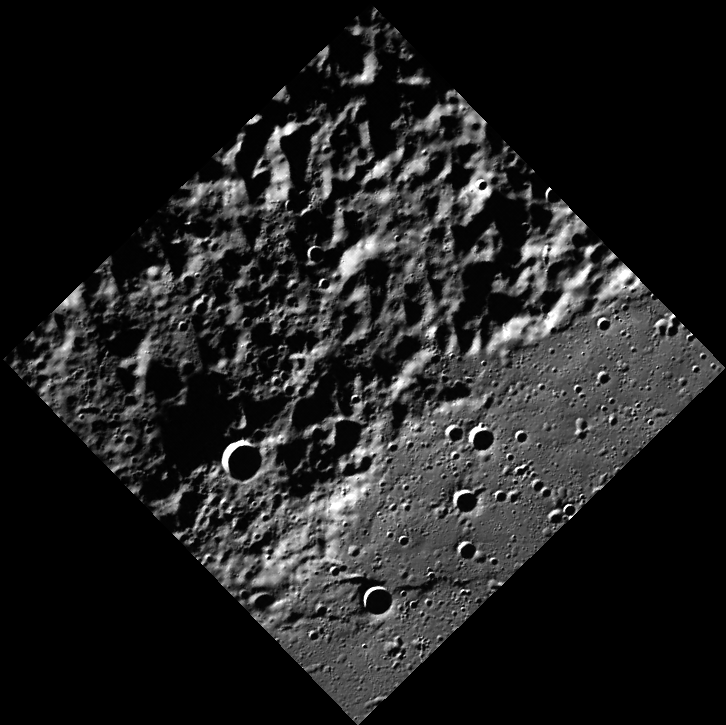

Revealing More Northern Terrain

This image reveals previously unseen terrain near Mercury’s north pole. There is a sharp boundary between smooth and rough terrain, but without seeing the neighboring areas, the boundary is difficult to interpret. Mosaicking this image with surrounding images will allow MESSENGER scientists to understand the geology of this region.

This image was acquired as part of MDIS’s high-resolution surface morphology base map. The surface morphology base map will cover more than 90% of Mercury’s surface with an average resolution of 250 meters/pixel (0.16 miles/pixel or 820 feet/pixel). Images acquired for the surface morphology base map typically have off-vertical Sun angles (i.e., high incidence angles) and visible shadows so as to reveal clearly the topographic form of geologic features.

On March 17, 2011 (March 18, 2011, UTC), MESSENGER became the first spacecraft ever to orbit the planet Mercury. The mission is currently in its commissioning phase, during which spacecraft and instrument performance are verified through a series of specially designed checkout activities. In the course of the one-year primary mission, the spacecraft’s seven scientific instruments and radio science investigation will unravel the history and evolution of the Solar System’s innermost planet. Visit the Why Mercury? section of this website to learn more about the science questions that the MESSENGER mission has set out to answer.

Date acquired: May 22, 2011
Image Mission Elapsed Time (MET): 214546268
Image ID: 284192
Instrument: Wide Angle Camera (WAC) of the Mercury Dual Imaging System (MDIS)
WAC filter: 7 (748 nanometers)
Center Latitude: 82.85°
Center Longitude: 156.3° E
Resolution: 178 meters/pixel
Scale: This image is 128 km (80 mi) from the western corner to the eastern corner.
Incidence Angle: 84.8°
Emission Angle: 0.1°
Phase Angle: 84.7°

These images are from MESSENGER, a NASA Discovery mission to conduct the first orbital study of the innermost planet, Mercury. For information regarding the use of images, see the MESSENGER image use policy.

Credit: NASA/Johns Hopkins University Applied Physics Laboratory/Carnegie Institution of Washington